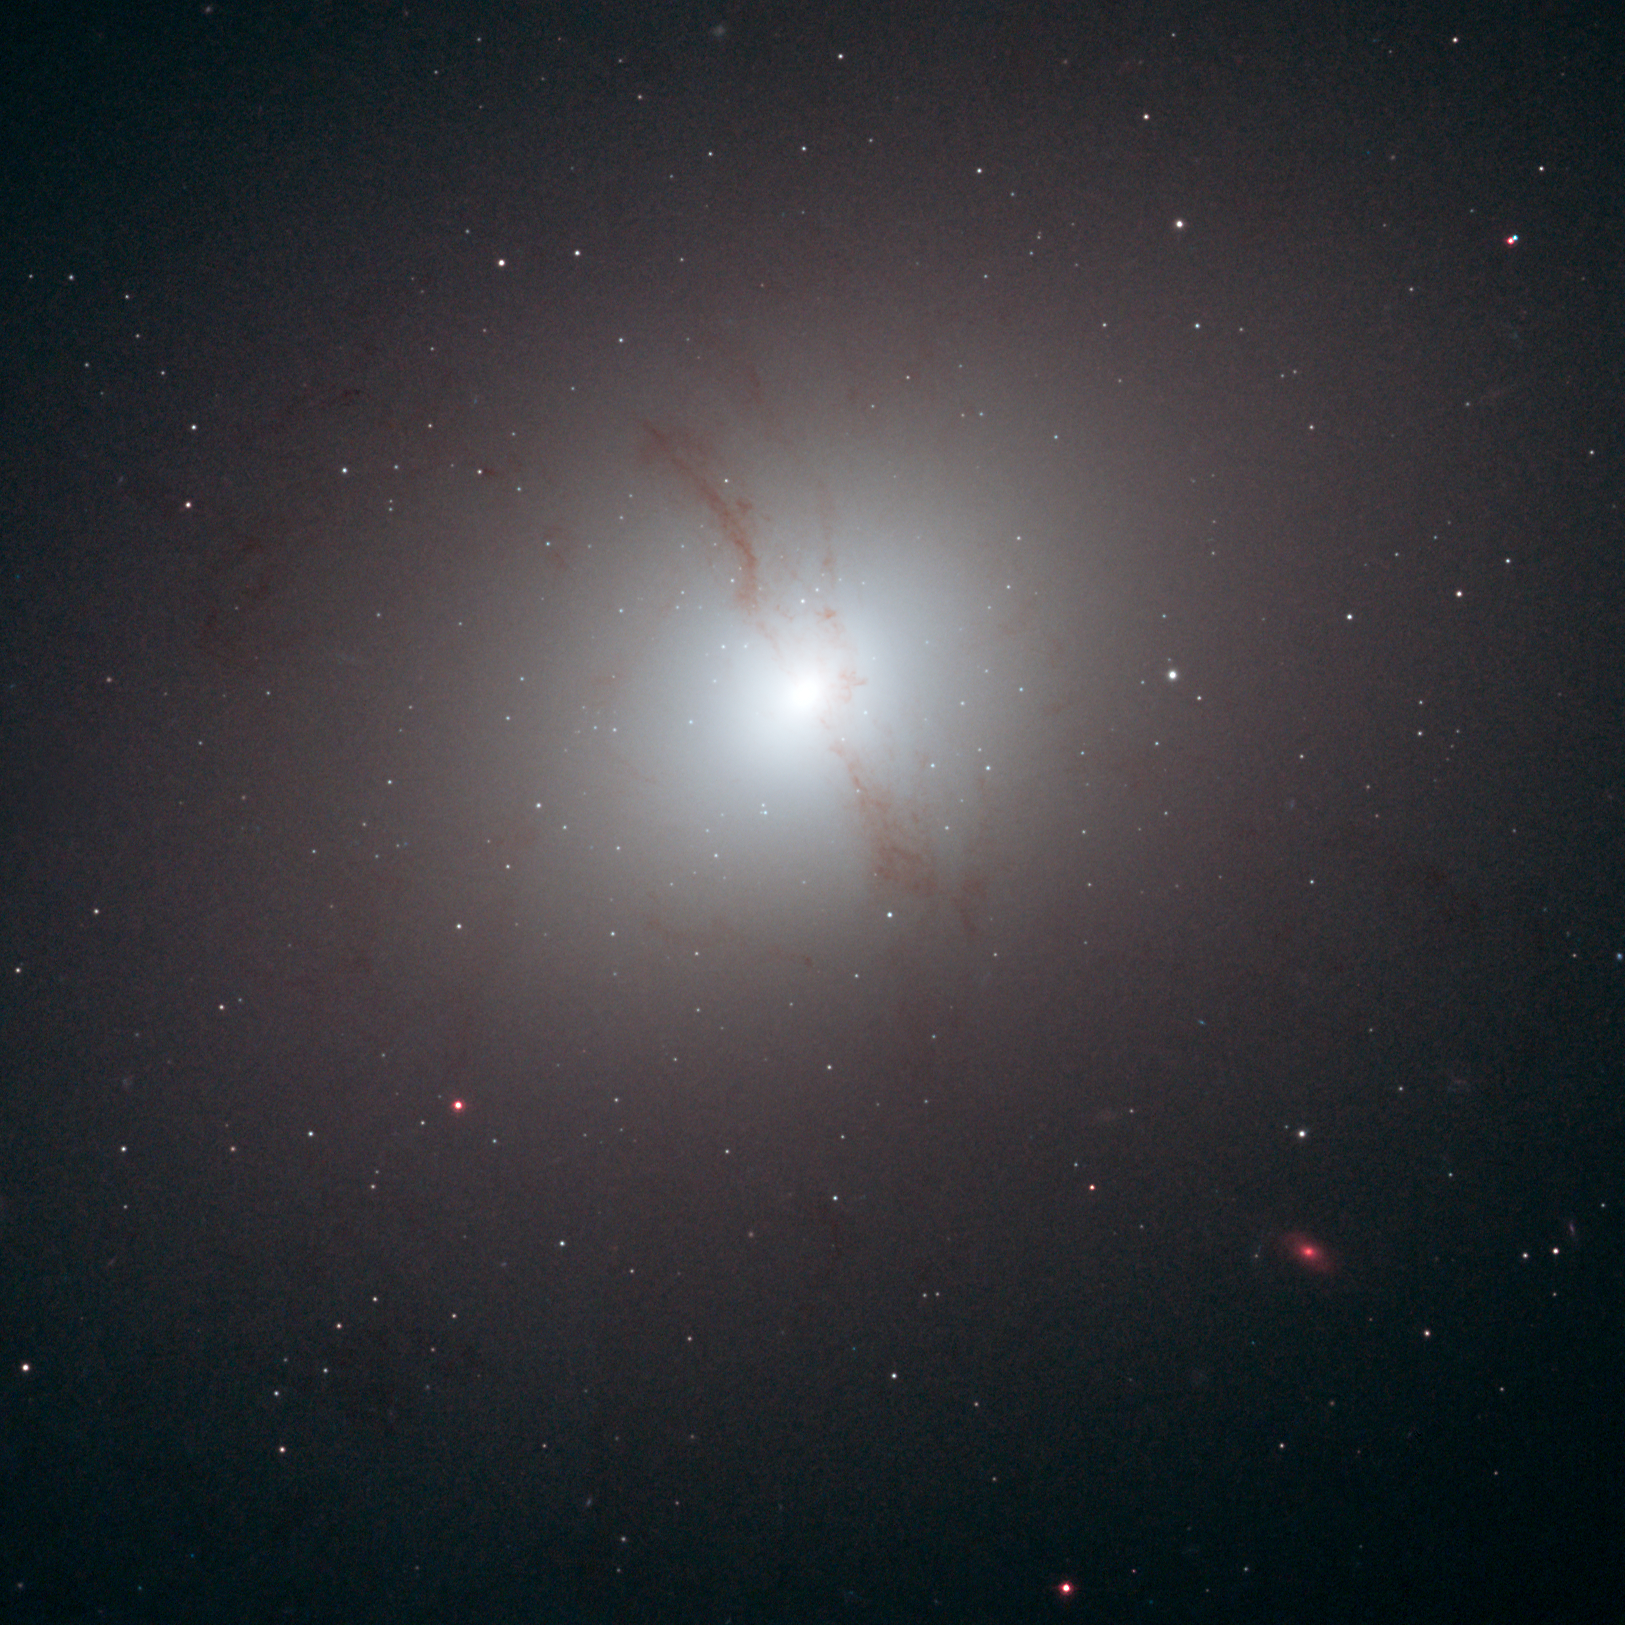

Elliptical Galaxy NGC 4589

Object Name: NGC 4589
Object Description: Elliptical galaxy
Instrument: HST/ACS/WFC
Filters: F435W (B), F555W (V), and F814W (I)

This image is a composite of separate exposures acquired by the ACS/WFC instrument. Several filters were used to sample various wavelengths. The color results from assigning different hues (colors) to each monochromatic (grayscale) image associated with an individual filter. In this case, the assigned colors are: Blue: F435W (B) Green: F555W (V) Red: F814W (I)

Credit: NASA, ESA, and R. Foley (University of Illinois)